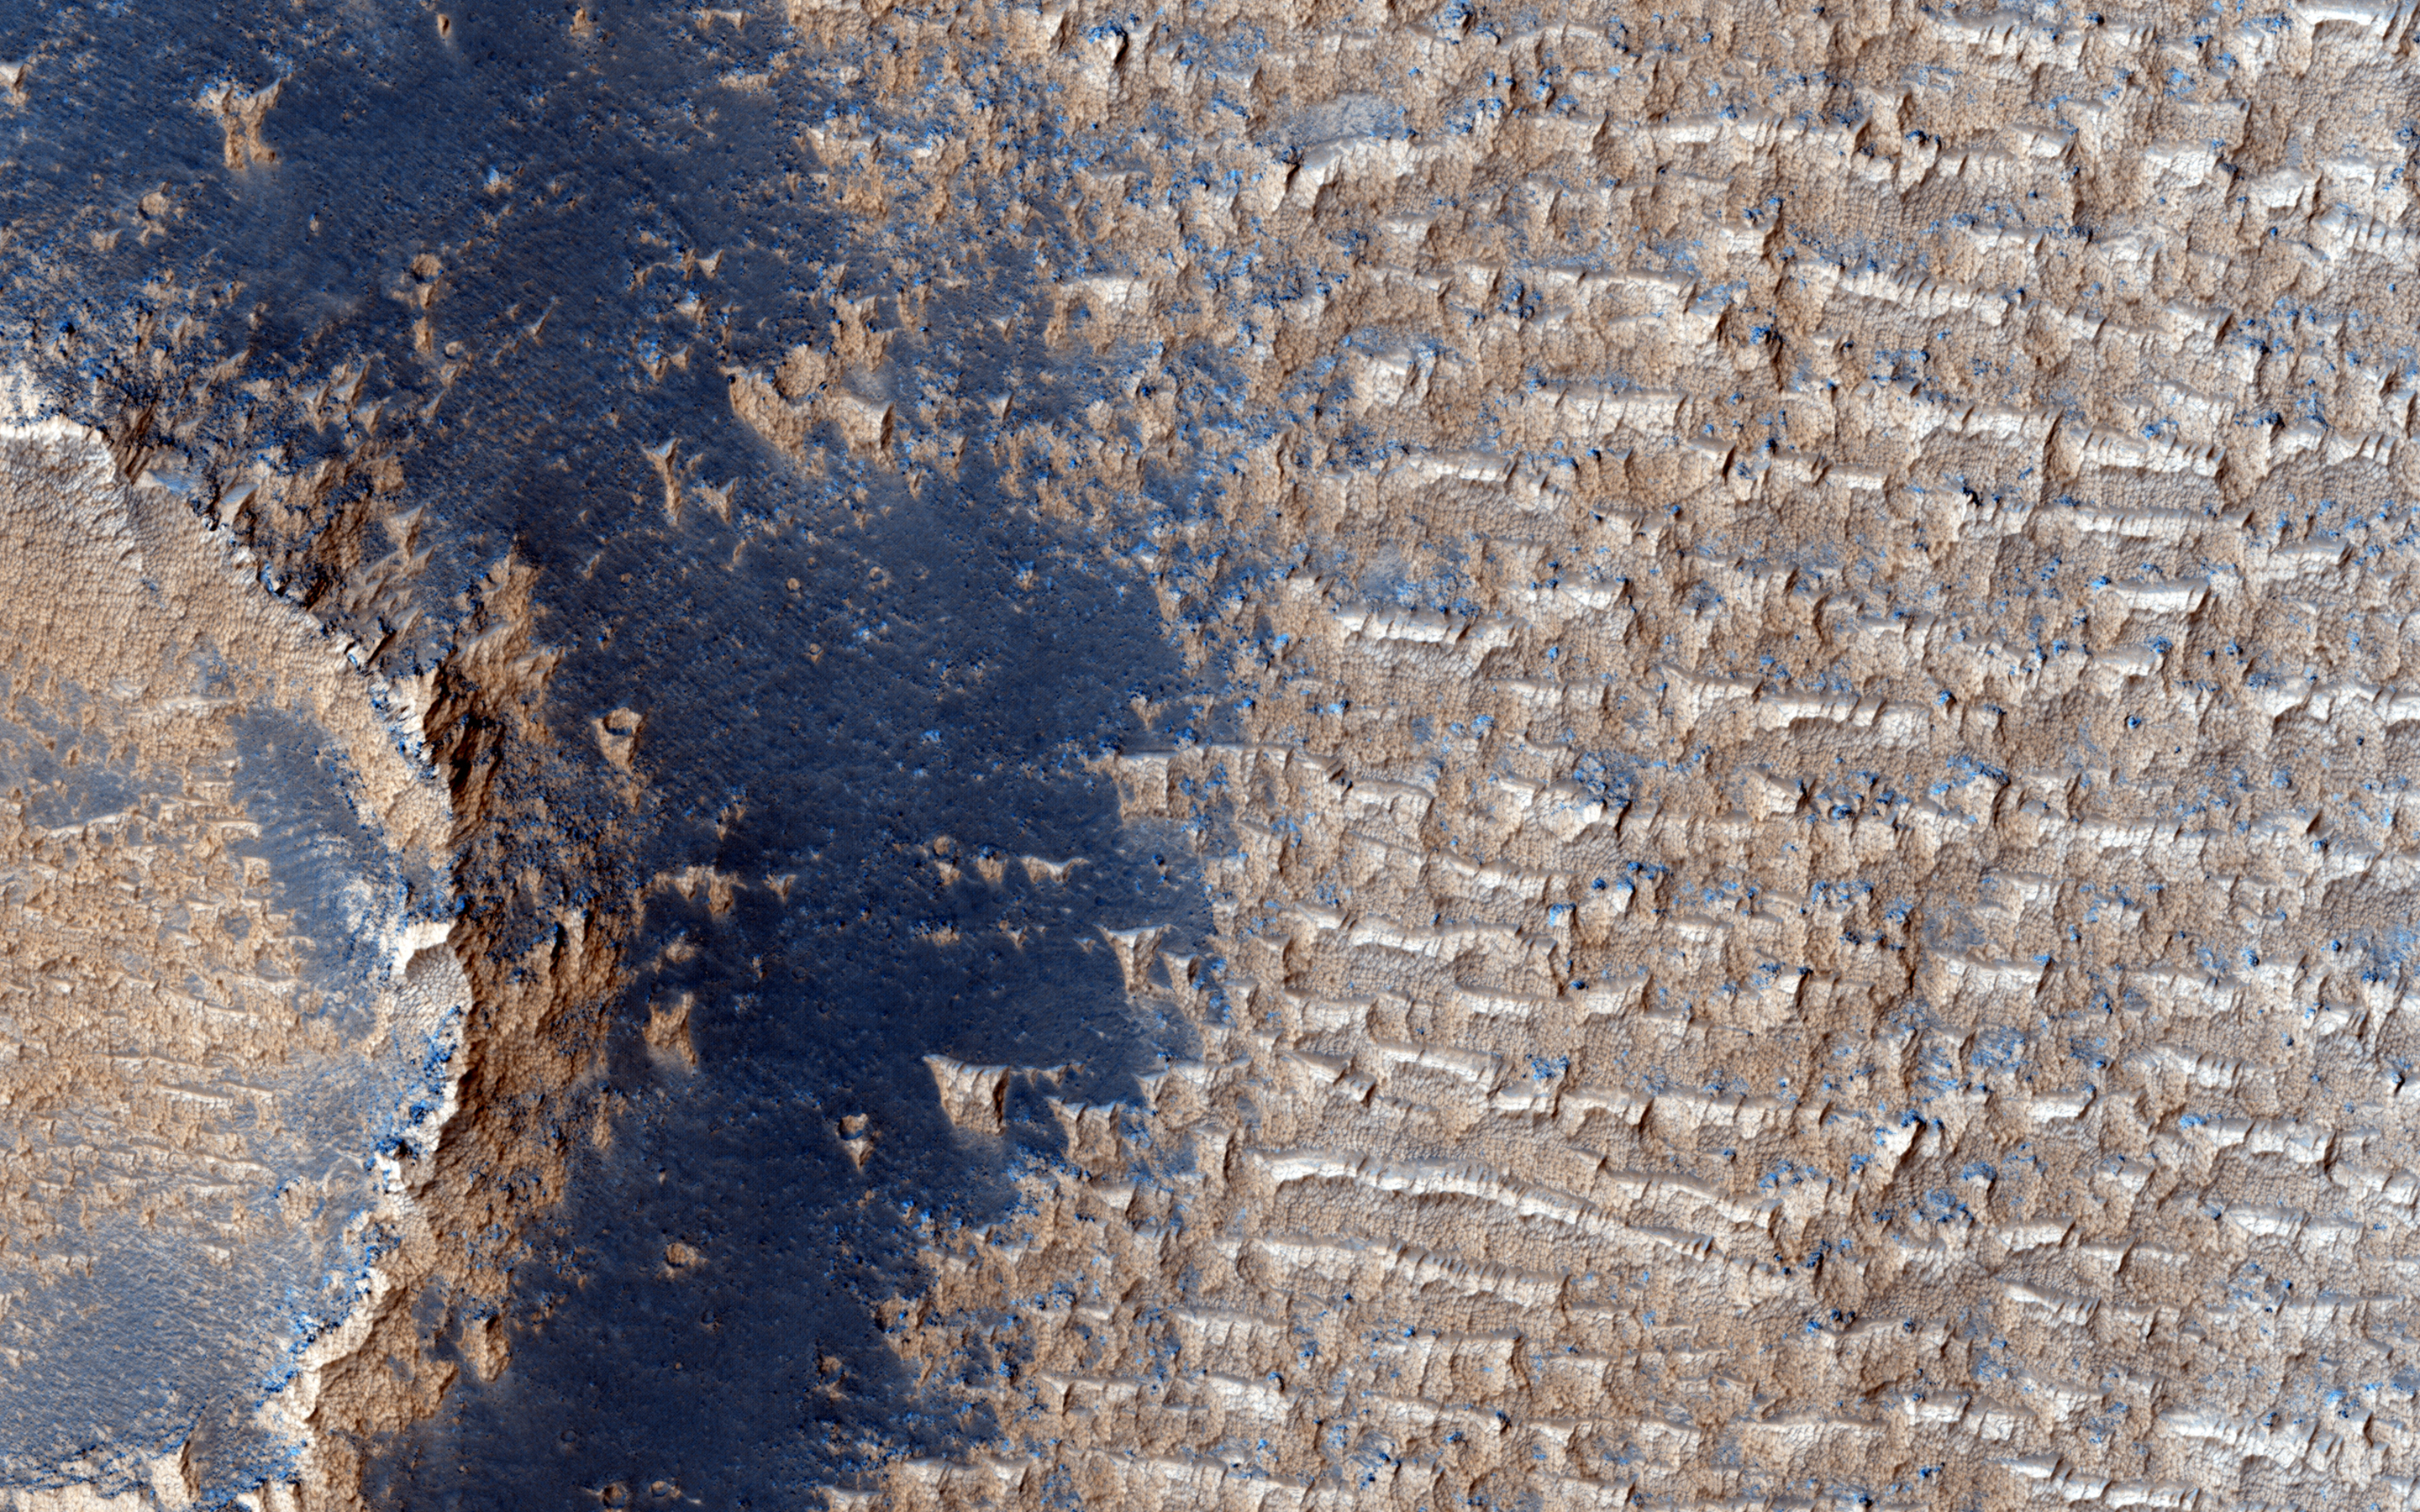

Bright Dunes in Syria Planum

This image shows curious bright deposits in Syria Planum, a high elevation region near the summit of the Tharsis rise.

Syria Planum has a history of surface changes documented in telescopic and low resolution orbital observations since the Viking era. The surface changes result from the relentless deposition and removal of bright dust, as the dust is transported by winds blowing from north to south across the rocky dark surface.

Isolated patches where thick dust deposits have accumulated can be identified in THEMIS night-time infrared observations. The dust deposits are cooler (darker) than the rocky surface both in daytime and at night. Our HiRISE image was centered on one of these cold spots to observe the interaction of the dust deposits with local topography.

Examining the image shows that the dust here has accumulated into linear arrays of broken ridges spaced about 50 meters apart, and extending from tens to hundreds of meters in length. Dust deposits are visible along the rim of the impact crater but much of the crater’s ejecta deposits are strangely dust free.

At full resolution, the ridges appear to have a morphology that is clearly distinct from sand dunes and bright transverse aeolian ridges common elsewhere on Mars. Their steep faces are on the upwind side (in the present day wind regime), opposite to the sand dunes. The ridge crests are crenulated, suggesting that the deposits are currently being eroded by the wind. Fine layering is visible in the deposits, possibly indicating an alternation of dust and sand deposition.

Deposits such as these hint that while modern Mars is relatively benign, the surface of the planet was battered by much more ferocious winds in the recent past, perhaps during periods of high obliquity.

HiRISE is one of six instruments on NASA’s Mars Reconnaissance Orbiter. The University of Arizona, Tucson, operates the orbiter’s HiRISE camera, which was built by Ball Aerospace & Technologies Corp., Boulder, Colo. NASA’s Jet Propulsion Laboratory, a division of the California Institute of Technology in Pasadena, manages the Mars Reconnaissance Orbiter Project for the NASA Science Mission Directorate, Washington.

Credit: NASA/JPL-Caltech/Univ. of Arizona